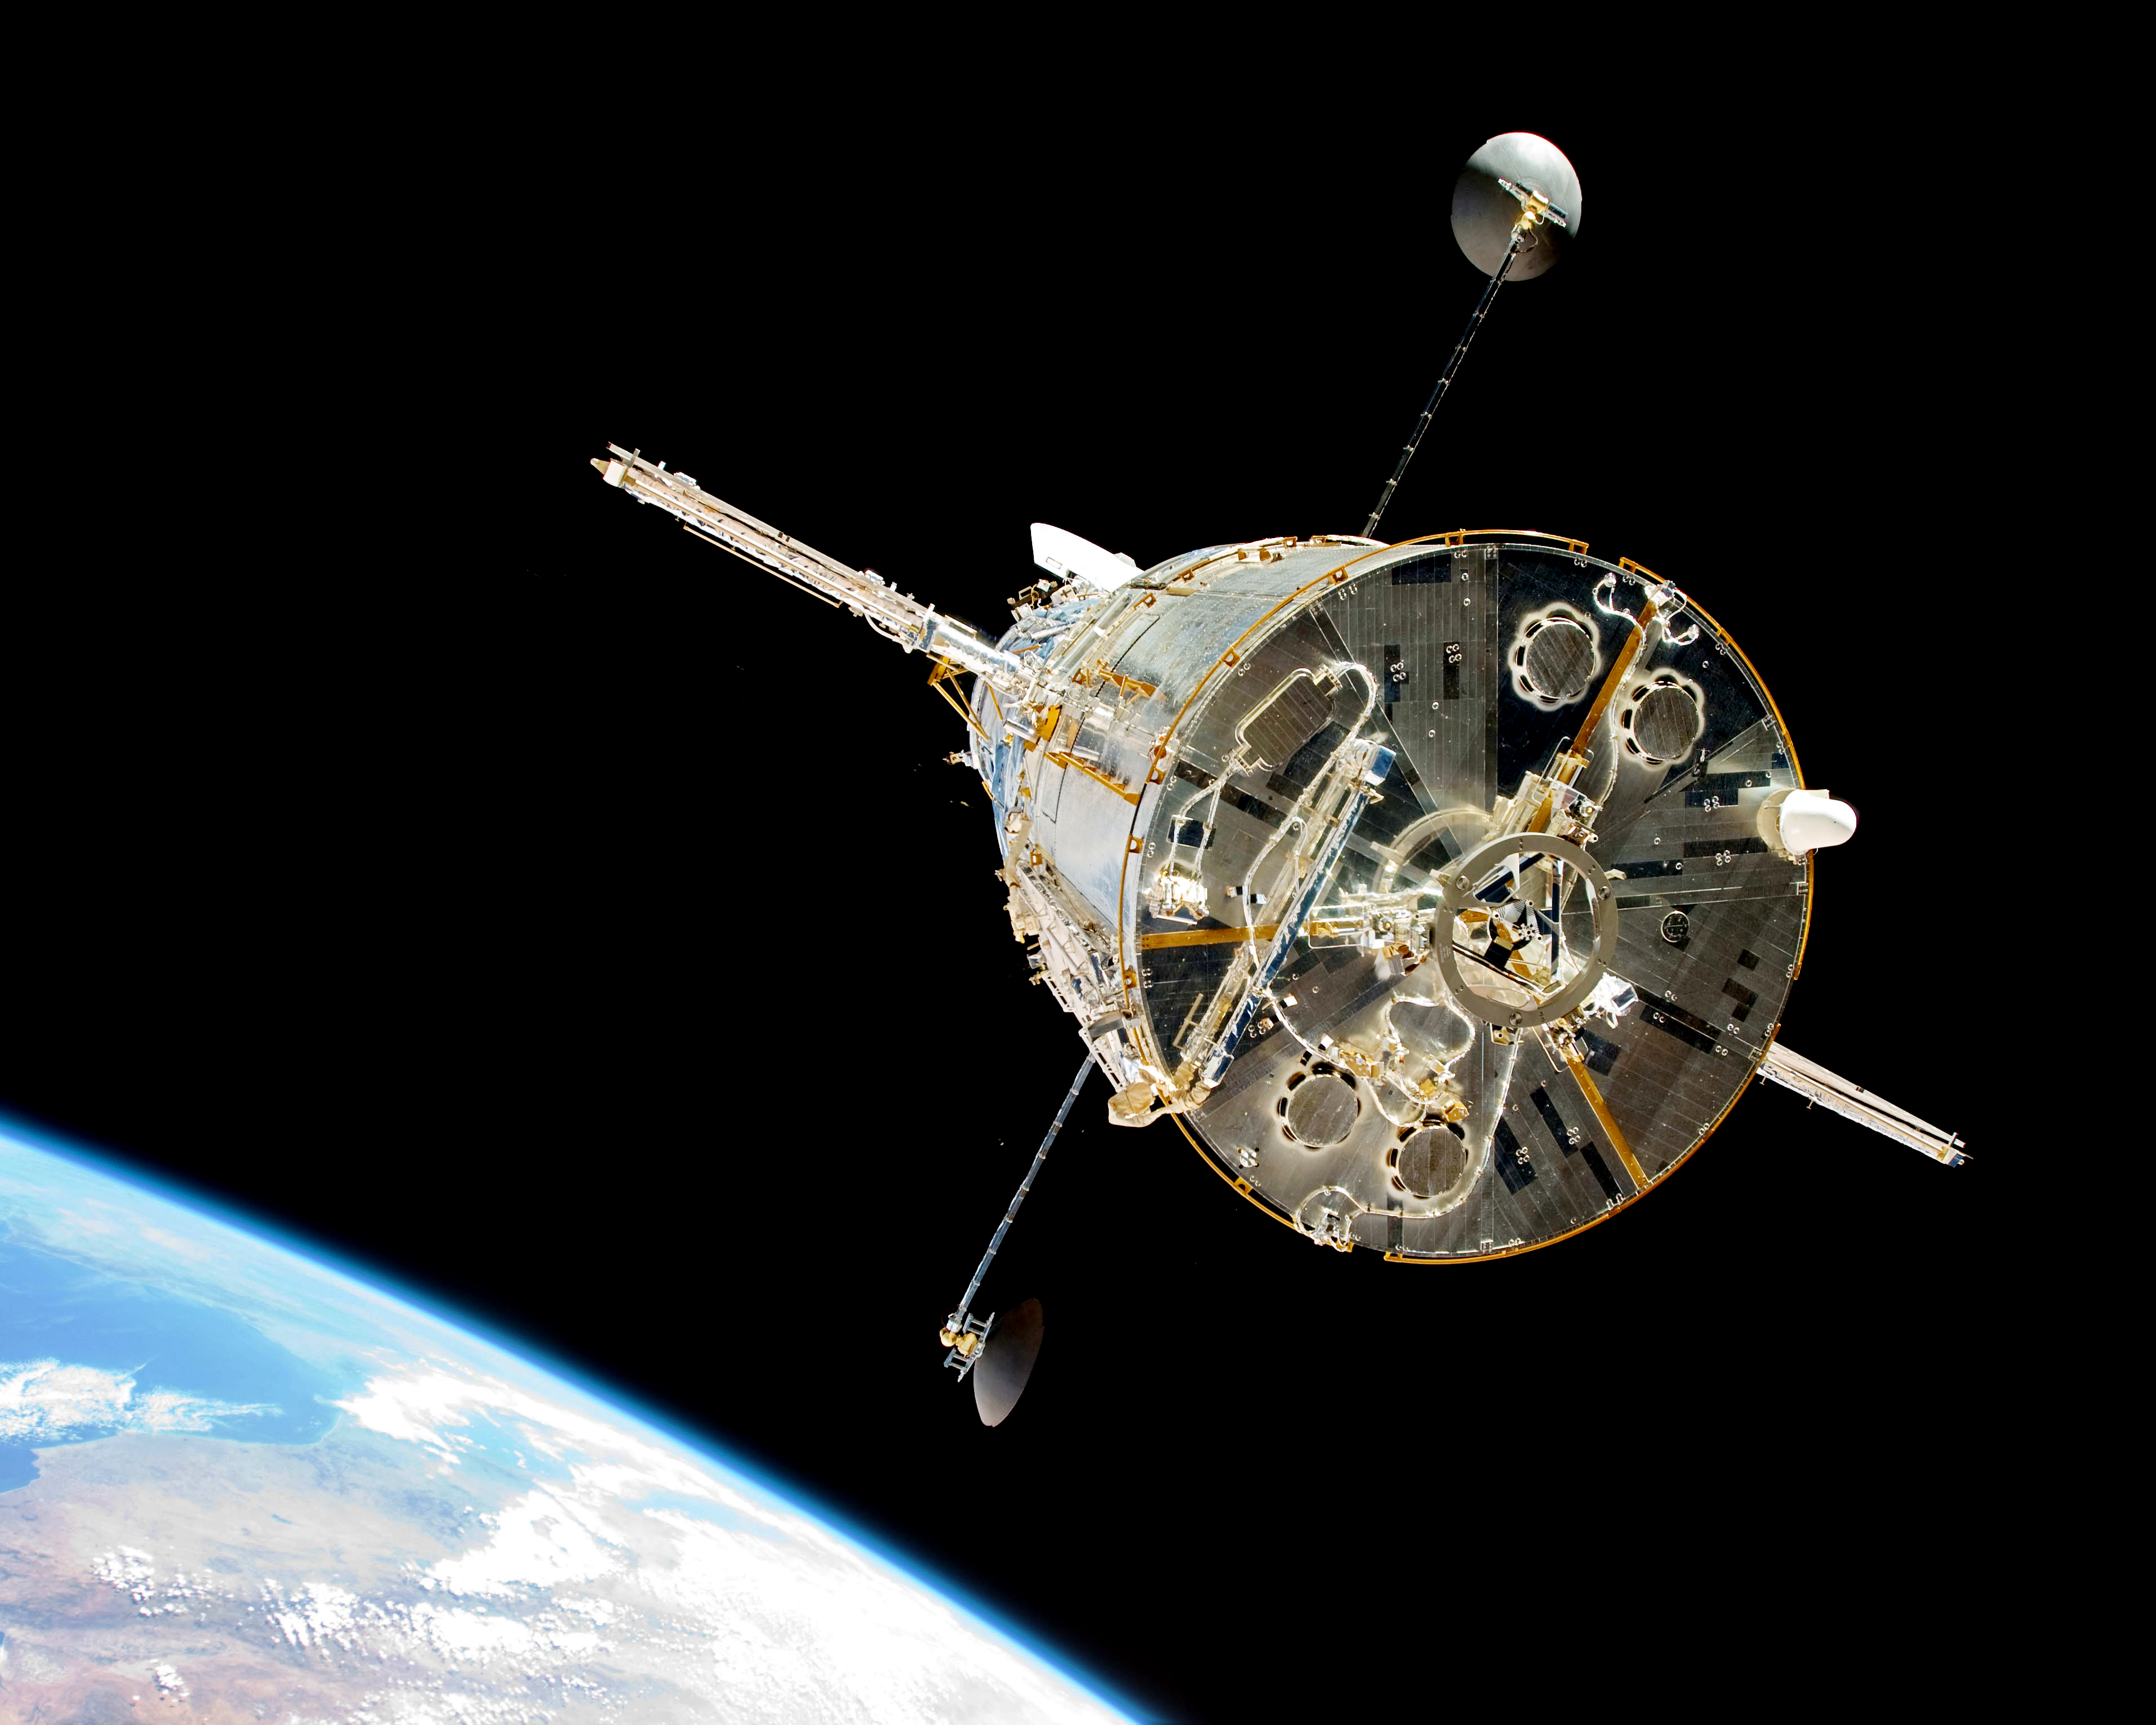

Hubble From Behind (2009)

The Space Shuttle Atlantis moves away from Hubble after the telescope's release on May 19, 2009 concluded Servicing Mission 4. The Soft Capture Mechanism, a ring that a future robotic mission can grapple in order to de-orbit the telescope, is visible in the center.

Credit: NASA